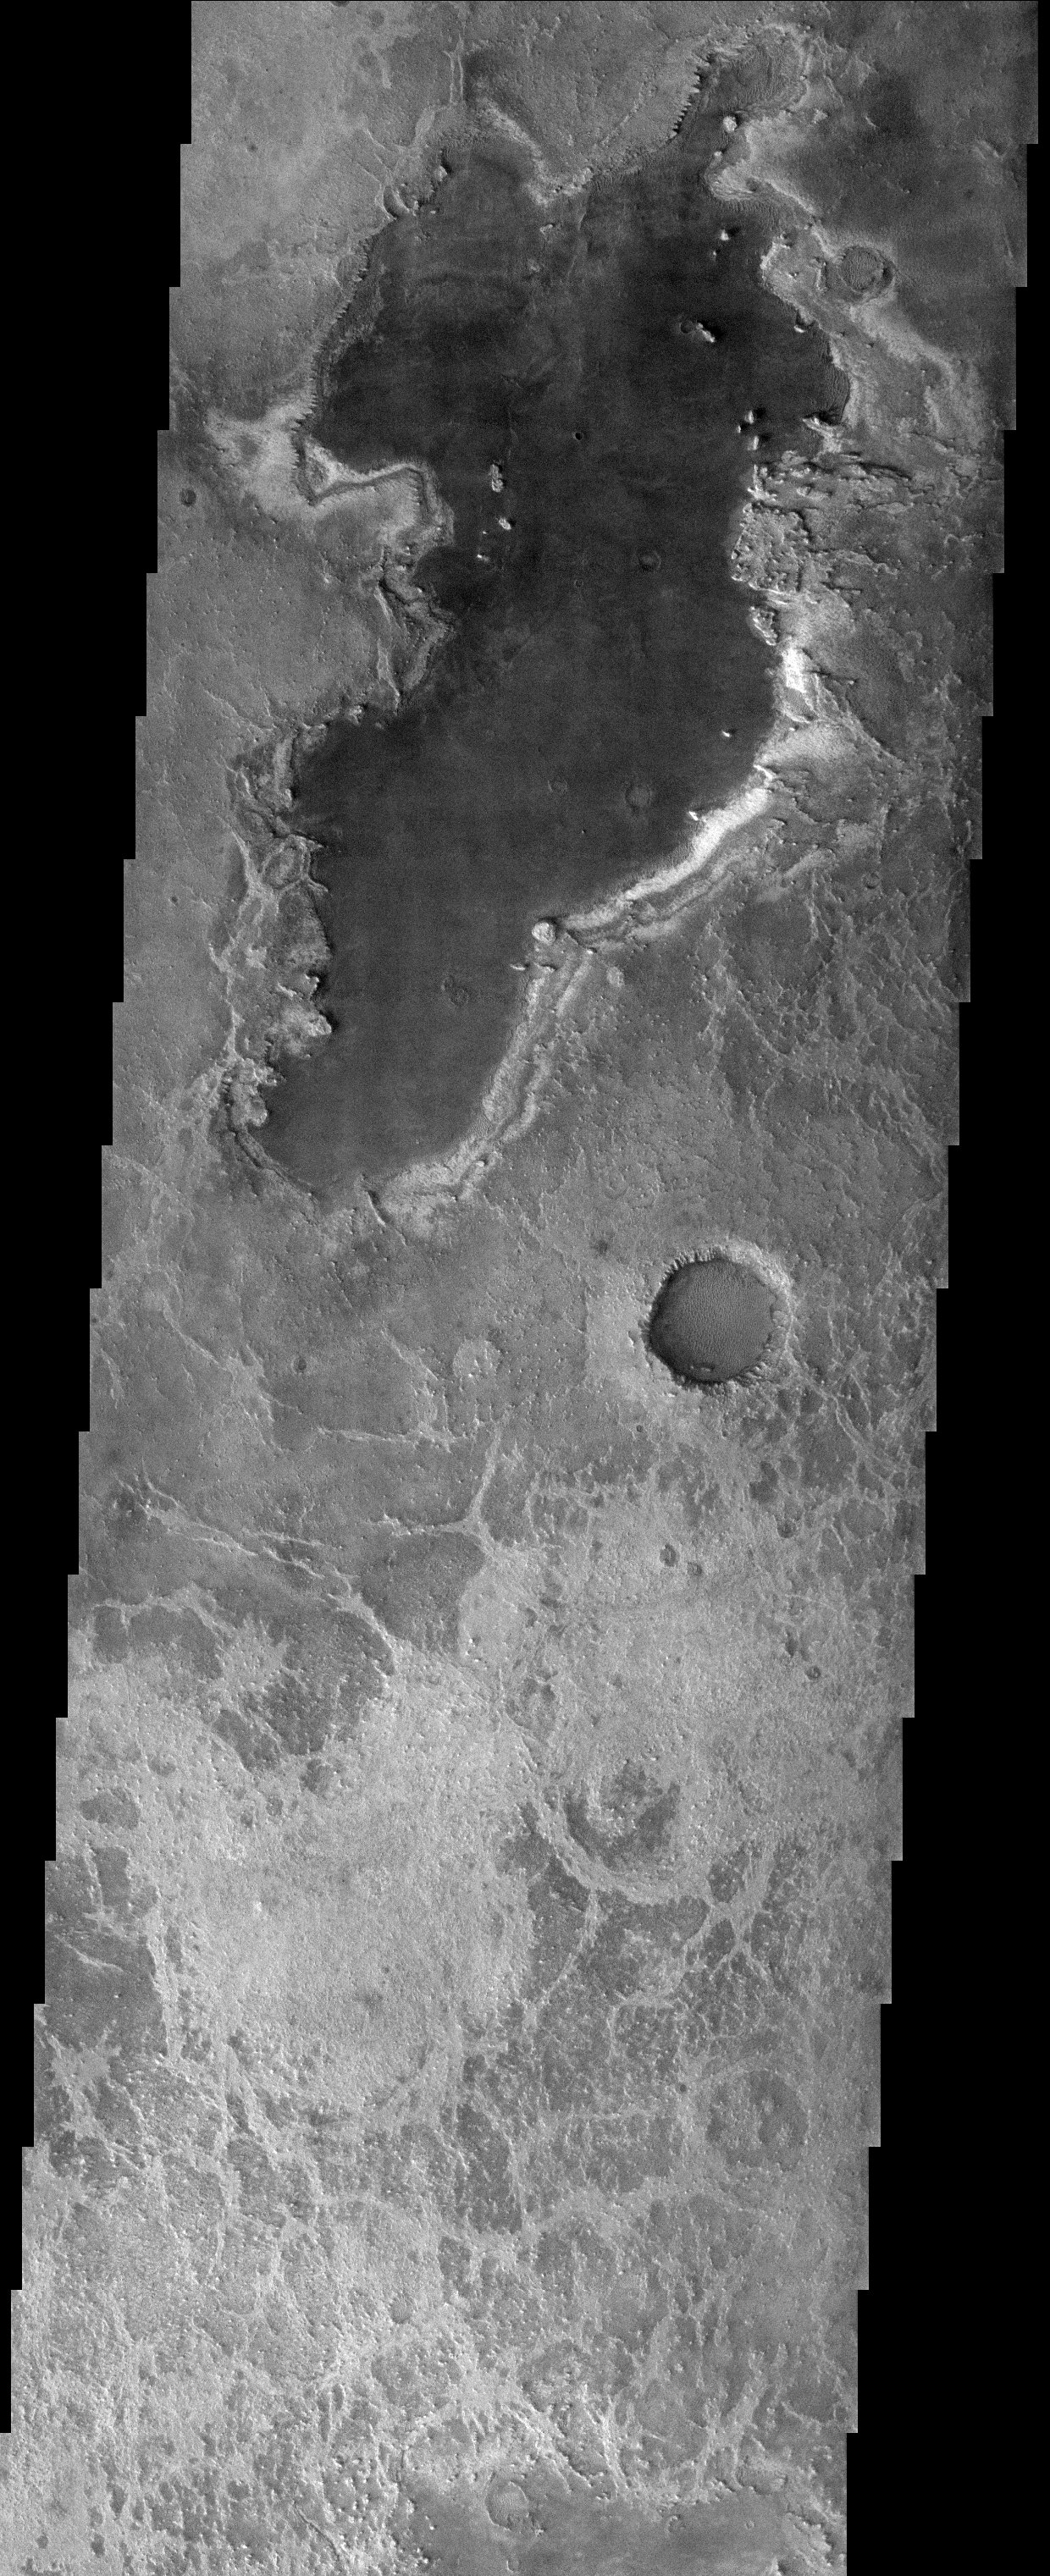

Meridiani Planum

Released 17 October 2003

Although well to the northeast of the hematite-bearing unit in Meridiani Planum (the landing site of the Opportunity rover), this THEMIS visible image offers a stunning landscape, and clues regarding the possible history of water in this area. Most noticeable, of course, is the large dark unit in the center of the image. This unit clearly embays the underlying terrain, implying that it was somehow subsequently deposited on top of it. This same unit can be seen in a crater just south of the main body. It is hard to tell if water definitely laid down this unit, but an aqueous mechanism could certainly be implied, especially since the large body of hematite, which most likely formed in the presence of water, is present close by.

Image information: VIS instrument. Latitude 1.5, Longitude 5.6 East (354.4 West). 19 meter/pixel resolution.

Note: this THEMIS visual image has not been radiometrically nor geometrically calibrated for this preliminary release. An empirical correction has been performed to remove instrumental effects. A linear shift has been applied in the cross-track and down-track direction to approximate spacecraft and planetary motion. Fully calibrated and geometrically projected images will be released through the Planetary Data System in accordance with Project policies at a later time.

NASA’s Jet Propulsion Laboratory manages the 2001 Mars Odyssey mission for NASA’s Office of Space Science, Washington, D.C. The Thermal Emission Imaging System (THEMIS) was developed by Arizona State University, Tempe, in collaboration with Raytheon Santa Barbara Remote Sensing. The THEMIS investigation is led by Dr. Philip Christensen at Arizona State University. Lockheed Martin Astronautics, Denver, is the prime contractor for the Odyssey project, and developed and built the orbiter. Mission operations are conducted jointly from Lockheed Martin and from JPL, a division of the California Institute of Technology in Pasadena.

Credit: NASA/JPL/Arizona State University